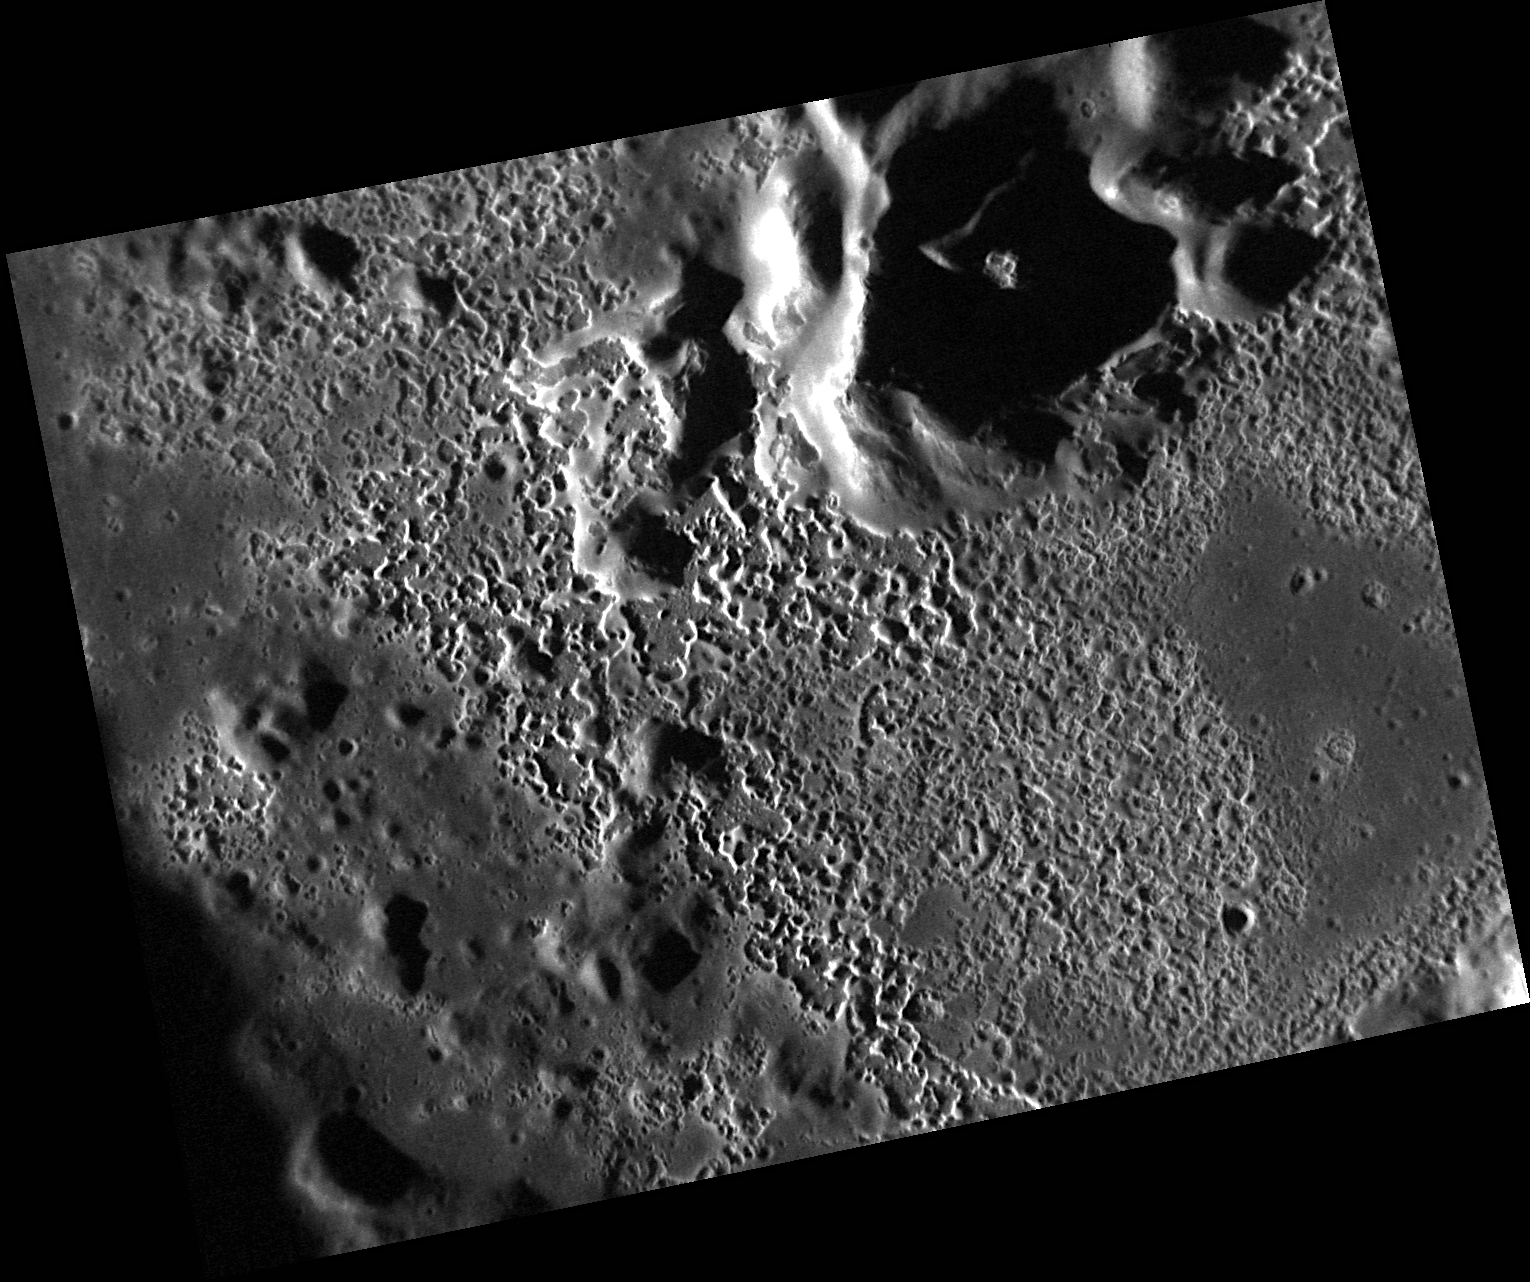

Sander’s Hollows!

The floor of Sander crater is known to host a system of extensive hollows, and this recent NAC targeted image provides an even higher resolution view. Hollows are visible on Sander’s central peak, in the upper right of this image, and cover the crater’s floor, creating an etched appearance, as also seen in Kertesz.

This image was acquired as a high-resolution targeted observation. Targeted observations are images of a small area on Mercury’s surface at resolutions much higher than the 200-meter/pixel morphology base map. It is not possible to cover all of Mercury’s surface at this high resolution, but typically several areas of high scientific interest are imaged in this mode each week.

Date acquired: July 14, 2012
Image Mission Elapsed Time (MET): 250767456
Image ID: 2199167
Instrument: Narrow Angle Camera (NAC) of the Mercury Dual Imaging System (MDIS)
Center Latitude: 42.28°
Center Longitude: 154.6° E
Resolution: 18 meters/pixel
Scale: Image is 24 kilometers (15 miles) across
Incidence Angle: 77.3°
Emission Angle: 40.2°
Phase Angle: 117.6°

The MESSENGER spacecraft is the first ever to orbit the planet Mercury, and the spacecraft’s seven scientific instruments and radio science investigation are unraveling the history and evolution of the Solar System’s innermost planet. Visit the Why Mercury? section of this website to learn more about the key science questions that the MESSENGER mission is addressing. During the one-year primary mission, MDIS acquired 88,746 images and extensive other data sets. MESSENGER is now in a year-long extended mission, during which plans call for the acquisition of more than 80,000 additional images to support MESSENGER’s science goals.

These images are from MESSENGER, a NASA Discovery mission to conduct the first orbital study of the innermost planet, Mercury. For information regarding the use of images, see the MESSENGER image use policy.

Credit: NASA/Johns Hopkins University Applied Physics Laboratory/Carnegie Institution of Washington